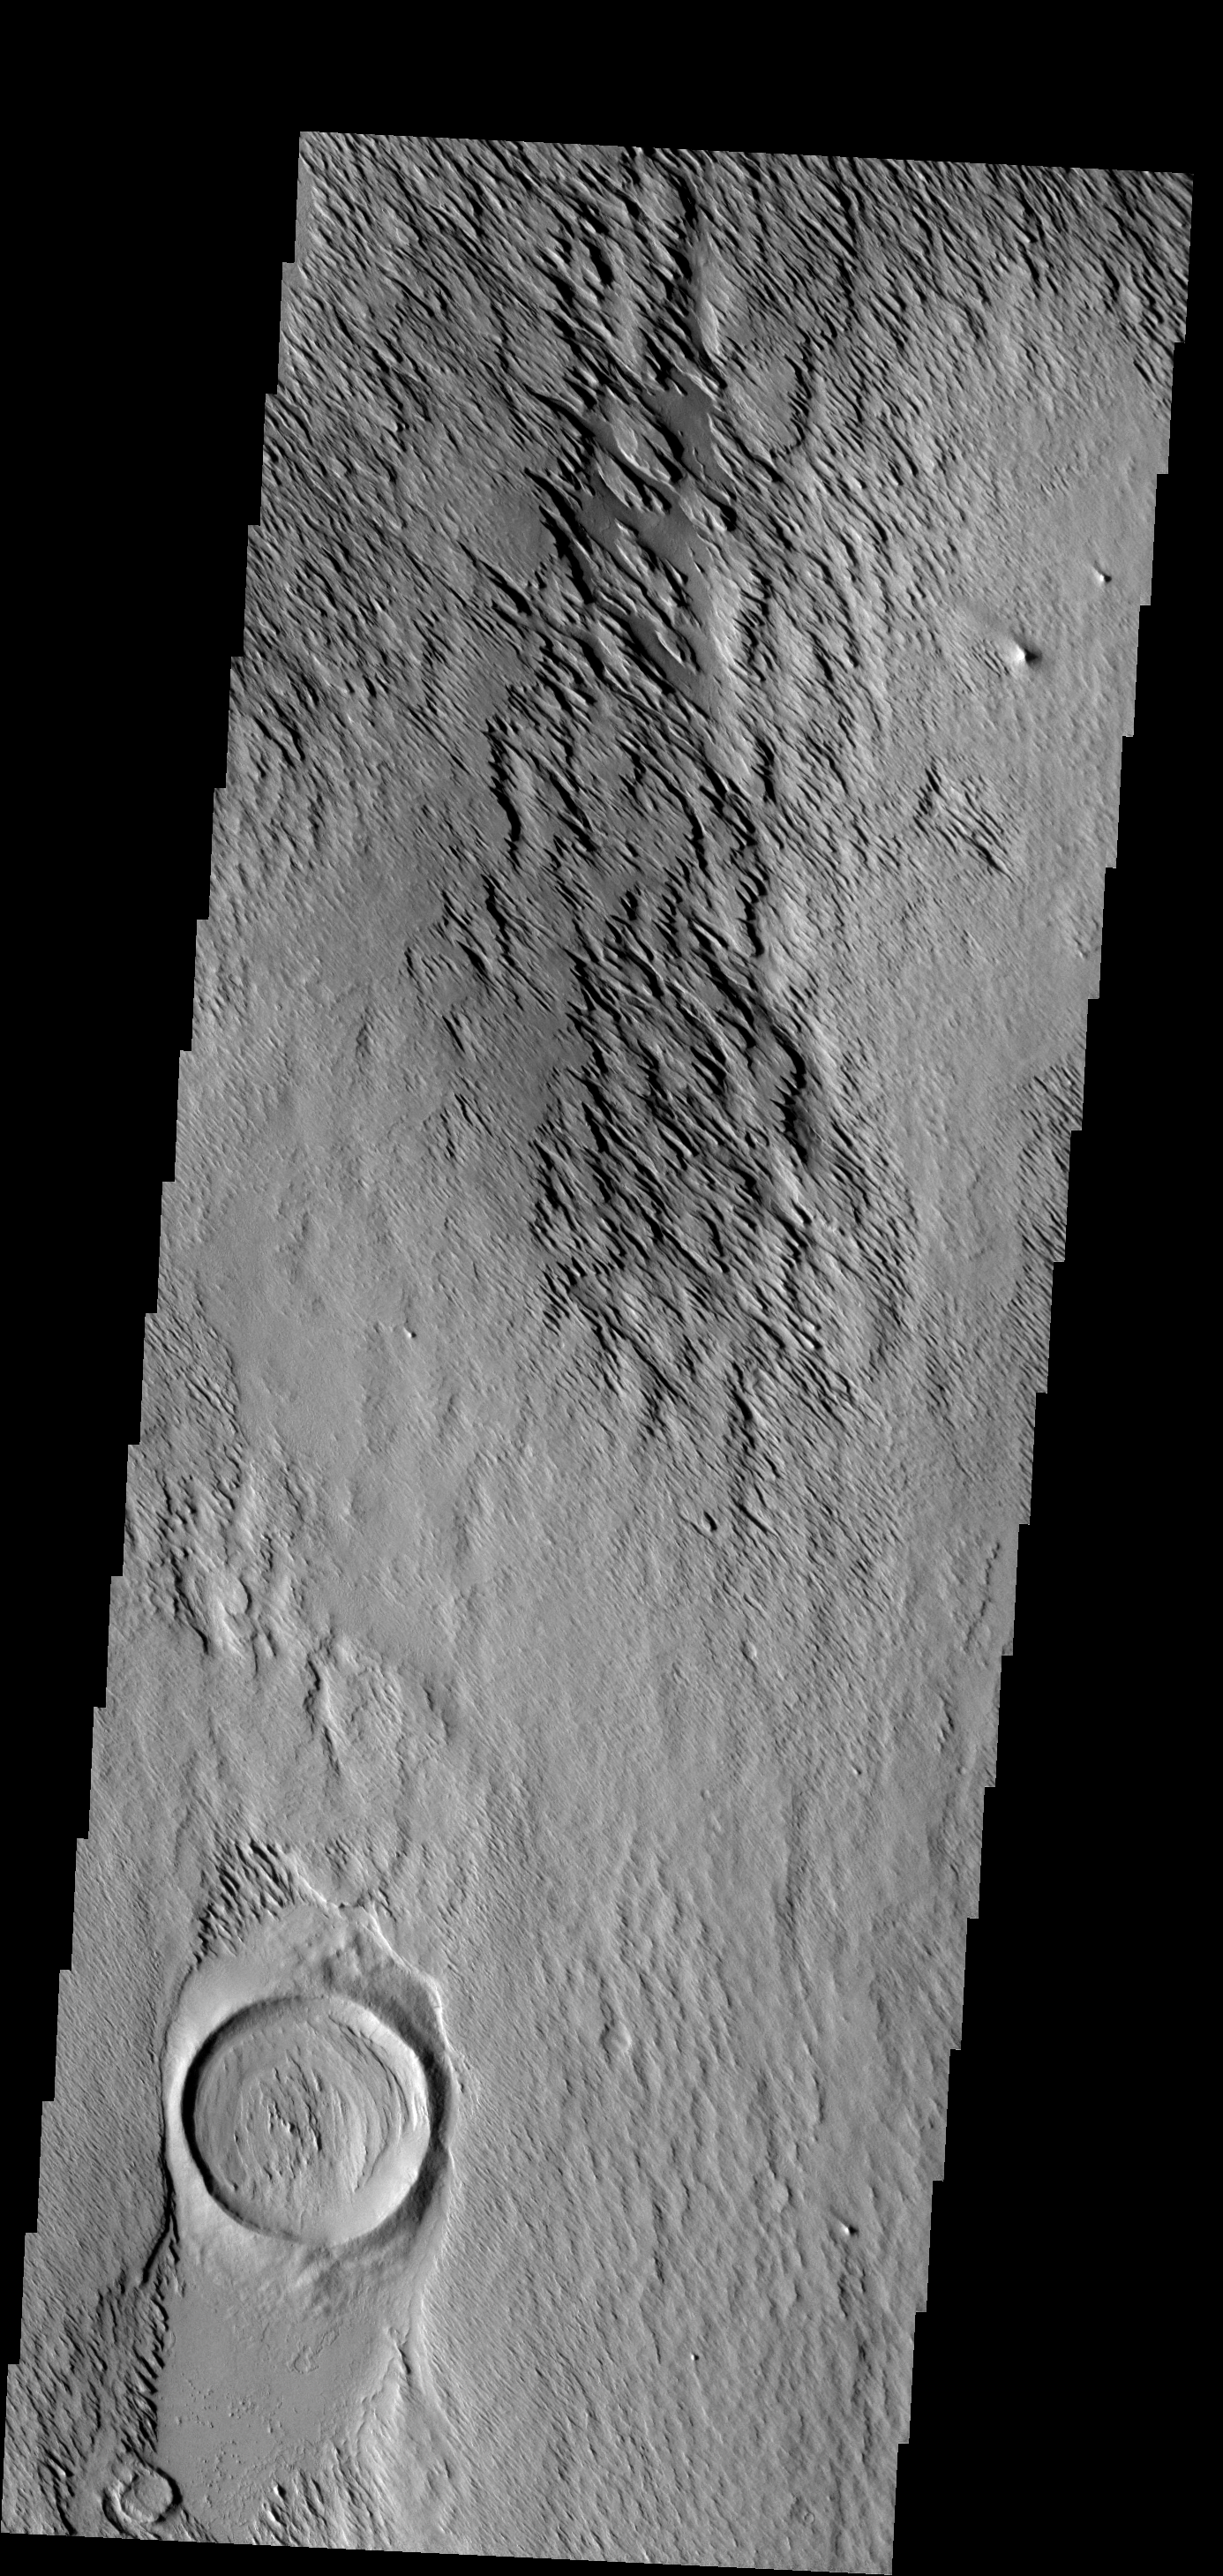

Eumenides Dorsum

In this image the action of the wind is forming yardangs. The top layer of material is being removed by the wind, revealing an older surface below — like the crater at the bottom of the frame.

Image information: VIS instrument. Latitude 11.2N, Longitude 199.4E. 18 meter/pixel resolution.

Please see the THEMIS Data Citation Note for details on crediting THEMIS images.

Note: this THEMIS visual image has not been radiometrically nor geometrically calibrated for this preliminary release. An empirical correction has been performed to remove instrumental effects. A linear shift has been applied in the cross-track and down-track direction to approximate spacecraft and planetary motion. Fully calibrated and geometrically projected images will be released through the Planetary Data System in accordance with Project policies at a later time.

NASA’s Jet Propulsion Laboratory manages the 2001 Mars Odyssey mission for NASA’s Office of Space Science, Washington, D.C. The Thermal Emission Imaging System (THEMIS) was developed by Arizona State University, Tempe, in collaboration with Raytheon Santa Barbara Remote Sensing. The THEMIS investigation is led by Dr. Philip Christensen at Arizona State University. Lockheed Martin Astronautics, Denver, is the prime contractor for the Odyssey project, and developed and built the orbiter. Mission operations are conducted jointly from Lockheed Martin and from JPL, a division of the California Institute of Technology in Pasadena.

Credit: NASA/JPL/ASU